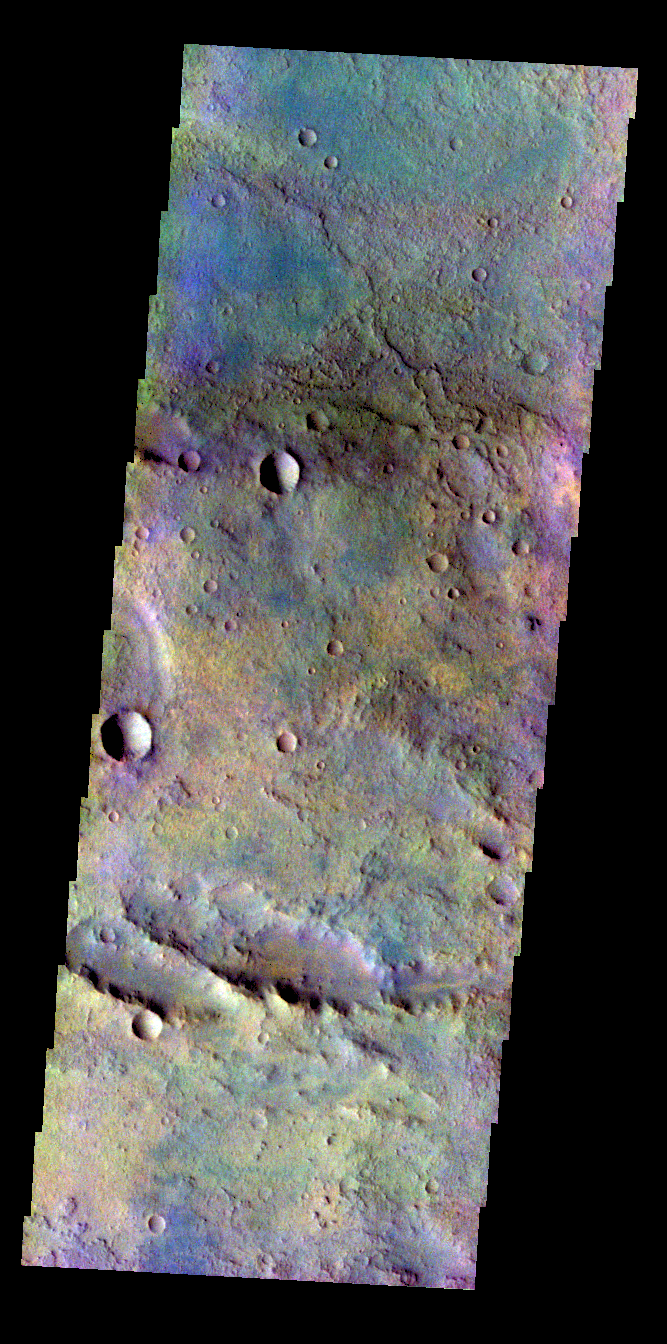

Terra Sabaea – False Color

The THEMIS VIS camera contains 5 filters. The data from different filters can be combined in multiple ways to create a false color image. These false color images may reveal subtle variations of the surface not easily identified in a single band image. Today’s false color image shows a portion of the plains in Terra Sabaea.

Credit: NASA/JPL-Caltech/ASU